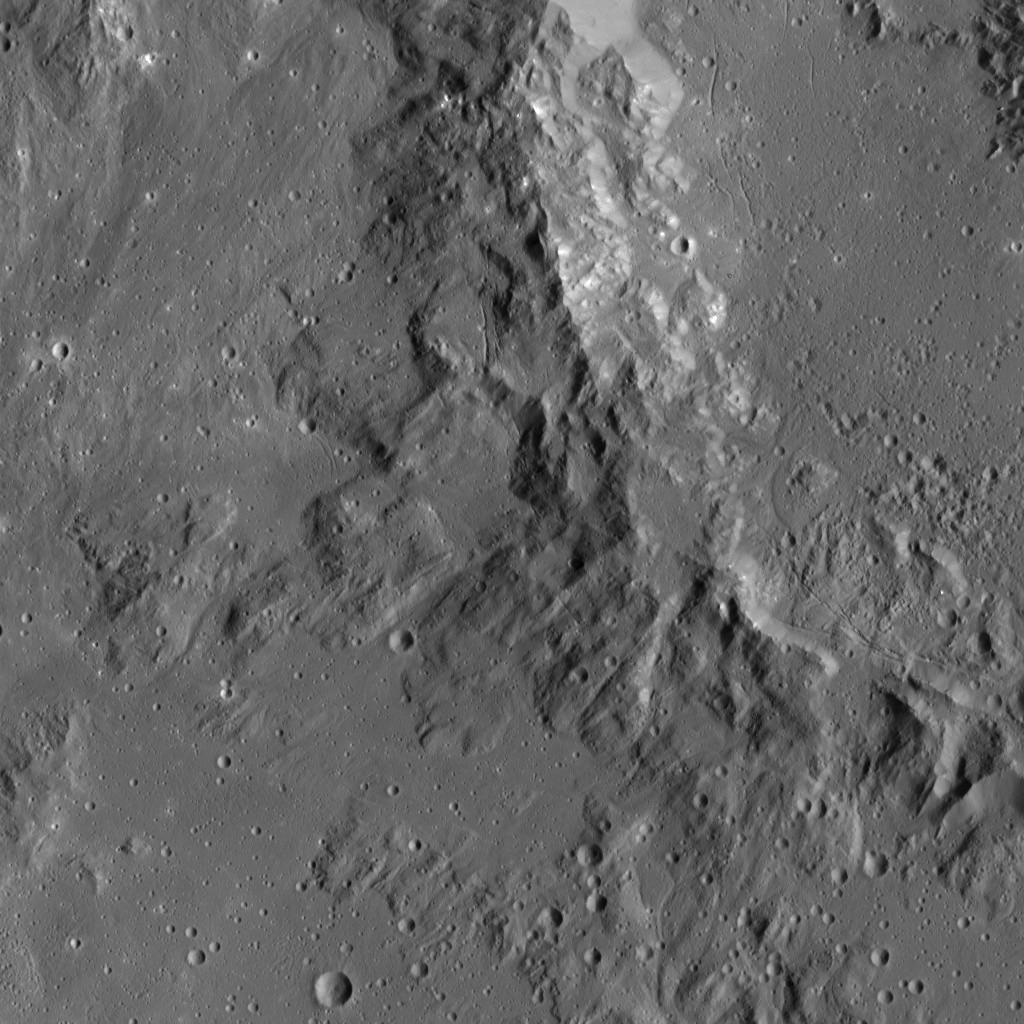

Dawn LAMO Image 49

This image, taken by NASA’s Dawn spacecraft, shows mountainous terrain along the rim of Ikapati Crater, located in the northern hemisphere of Ceres. The scene is lightly cratered, mostly by small impacts. A variety of linear fractures are visible on both sides of the crater rim.

Dawn took this image on Jan. 25, 2016, from its low-altitude mapping orbit, at a distance of about 240 miles (385 kilometers) from the surface. The image resolution is 120 feet (35 meters) per pixel.

Dawn’s mission is managed by JPL for NASA’s Science Mission Directorate in Washington. Dawn is a project of the directorate’s Discovery Program, managed by NASA’s Marshall Space Flight Center in Huntsville, Alabama. UCLA is responsible for overall Dawn mission science. Orbital ATK, Inc., in Dulles, Virginia, designed and built the spacecraft. The German Aerospace Center, the Max Planck Institute for Solar System Research, the Italian Space Agency and the Italian National Astrophysical Institute are international partners on the mission team.

Credit: NASA/JPL-Caltech/UCLA/MPS/DLR/IDA